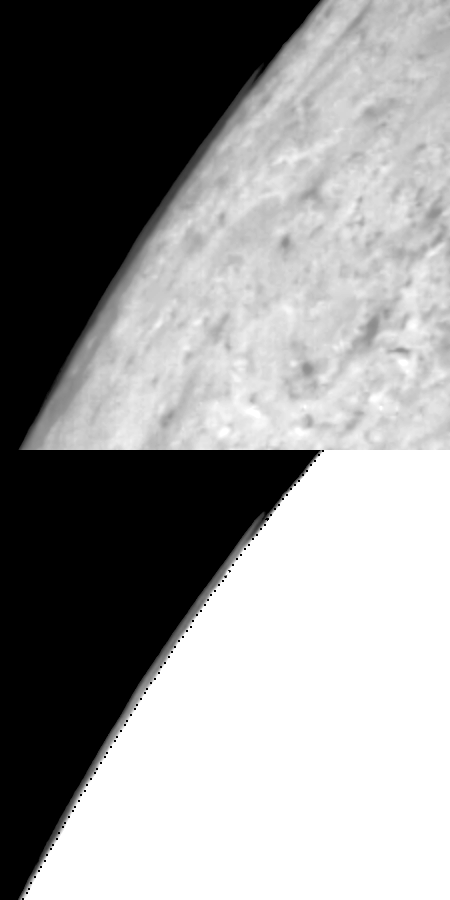

Limb clouds over Triton

Limb clouds over Triton’s south polar cap. Image is stretched to enhance the limb clouds and surface features. The image shows the cloud on the west limb that extends about 100 km along the limb and appears detached over much of its length.

Credit: NASA/JPL